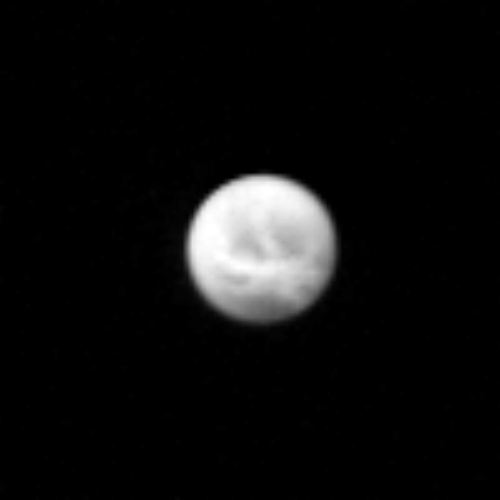

Saturn’s Satellite Dione

This picture of Saturn’s satellite Dione was taken by NASA’s Voyager 1 on Nov. 9, 1980 from a distance of 4.2 million kilometers (2.6 million miles). Light and dark patches are visible on the moon’s surface, reminiscent of features seen on Jupiter’s satellite Ganymede during Voyagers’s Jupiter encounter last year. The bright spots may be rays emanating from impact craters on Dione’s surface. Dione is about 1,110 kilometers in diameter, about one-third the size of Earth’s Moon. The smallest detail seen in this image is about 78 kilometers (48 miles) across. The Voyager Project is managed for NASA by the Jet Propulsion Laboratory, Pasadena, Calif.

Credit: NASA/JPL